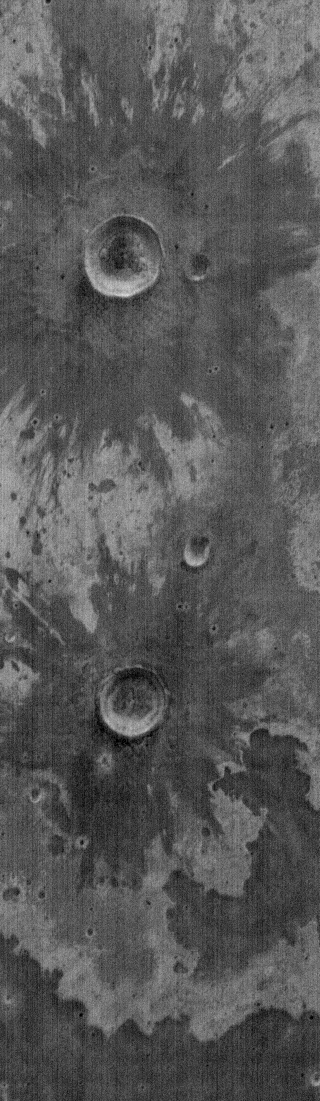

THEMIS Images as Art #55

Welcome to another brief interval of THEMIS Images as Art. For two weeks, we will be showcasing images for their aesthetic value rather than their science content. Portions of these images resemble things in our everyday lives, from animals to letters of the alphabet. We hope you enjoy our fanciful look at Mars!

Previous research has shown that there may, indeed, be snow on Mars for yesterday’s snowman. It is, however, extremely unlikely that real flowers will be found on Mars.

Note: this THEMIS visual image has not been radiometrically nor geometrically calibrated for this preliminary release. An empirical correction has been performed to remove instrumental effects. A linear shift has been applied in the cross-track and down-track direction to approximate spacecraft and planetary motion. Fully calibrated and geometrically projected images will be released through the Planetary Data System in accordance with Project policies at a later time.

NASA’s Jet Propulsion Laboratory manages the 2001 Mars Odyssey mission for NASA’s Office of Space Science, Washington, D.C. The Thermal Emission Imaging System (THEMIS) was developed by Arizona State University, Tempe, in collaboration with Raytheon Santa Barbara Remote Sensing. The THEMIS investigation is led by Dr. Philip Christensen at Arizona State University. Lockheed Martin Astronautics, Denver, is the prime contractor for the Odyssey project, and developed and built the orbiter. Mission operations are conducted jointly from Lockheed Martin and from JPL, a division of the California Institute of Technology in Pasadena.

Credit: NASA/JPL/ASU